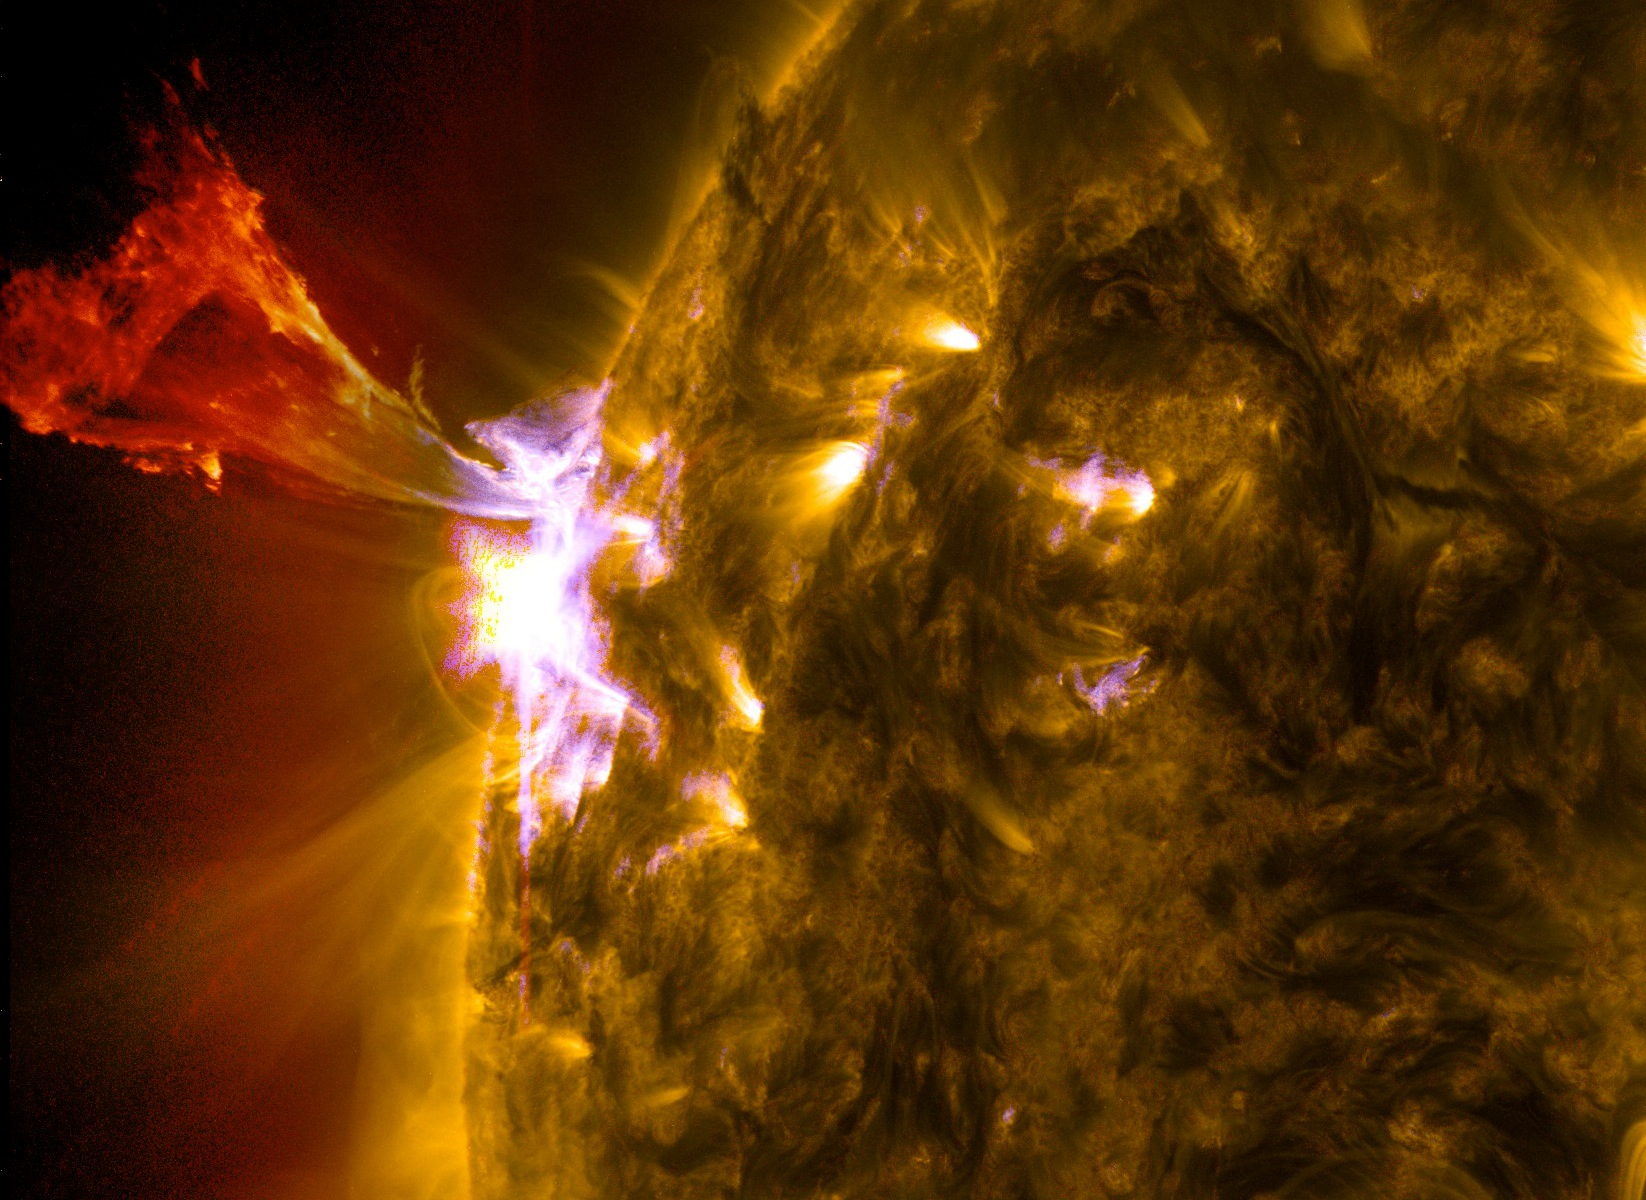

Sun Emits a Mid-Level Flare

Caption: A burst of solar material leaps off the left side of the sun in what’s known as a prominence eruption. This image combines three images from NASA’s Solar Dynamics Observatory captured on May 3, 2013, at 1:45 pm EDT, just as an M-class solar flare from the same region was subsiding. The images include light from the 131, 171 and 304 Angstrom wavelengths. --- The sun emitted a mid-level solar flare, peaking at 1:32 pm EDT on May 3, 2013. Solar flares are powerful bursts of radiation. Harmful radiation from a flare cannot pass through Earth's atmosphere to physically affect humans on the ground, however -- when intense enough -- they can disturb the atmosphere in the layer where GPS and communications signals travel. This disrupts the radio signals for as long as the flare is ongoing, and the radio blackout for this flare has already subsided. This flare is classified as an M5.7 class flare. M-class flares are the weakest flares that can still cause some space weather effects near Earth. Increased numbers of flares are quite common at the moment, since the sun's normal 11-year activity cycle is ramping up toward solar maximum, which is expected in late 2013. Updates will be provided as they are available on the flare and whether there was an associated coronal mass ejection (CME), another solar phenomenon that can send solar particles into space and affect electronic systems in satellites and on Earth.

Credit: NASA/Goddard/SDO